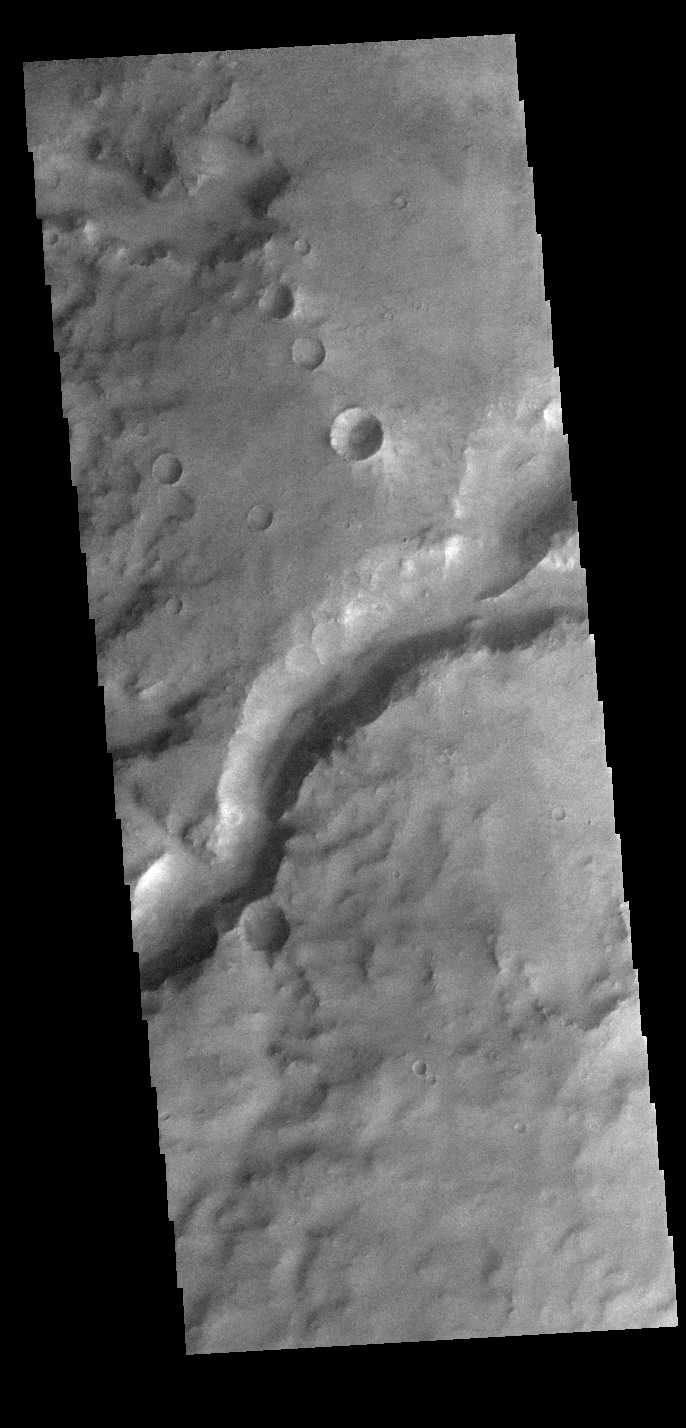

Channel

Today’s VIS image shows a section of an unnamed channel in Arabia Terra. This channel empties into Madler Crater.

Credit: NASA/JPL-Caltech/ASU